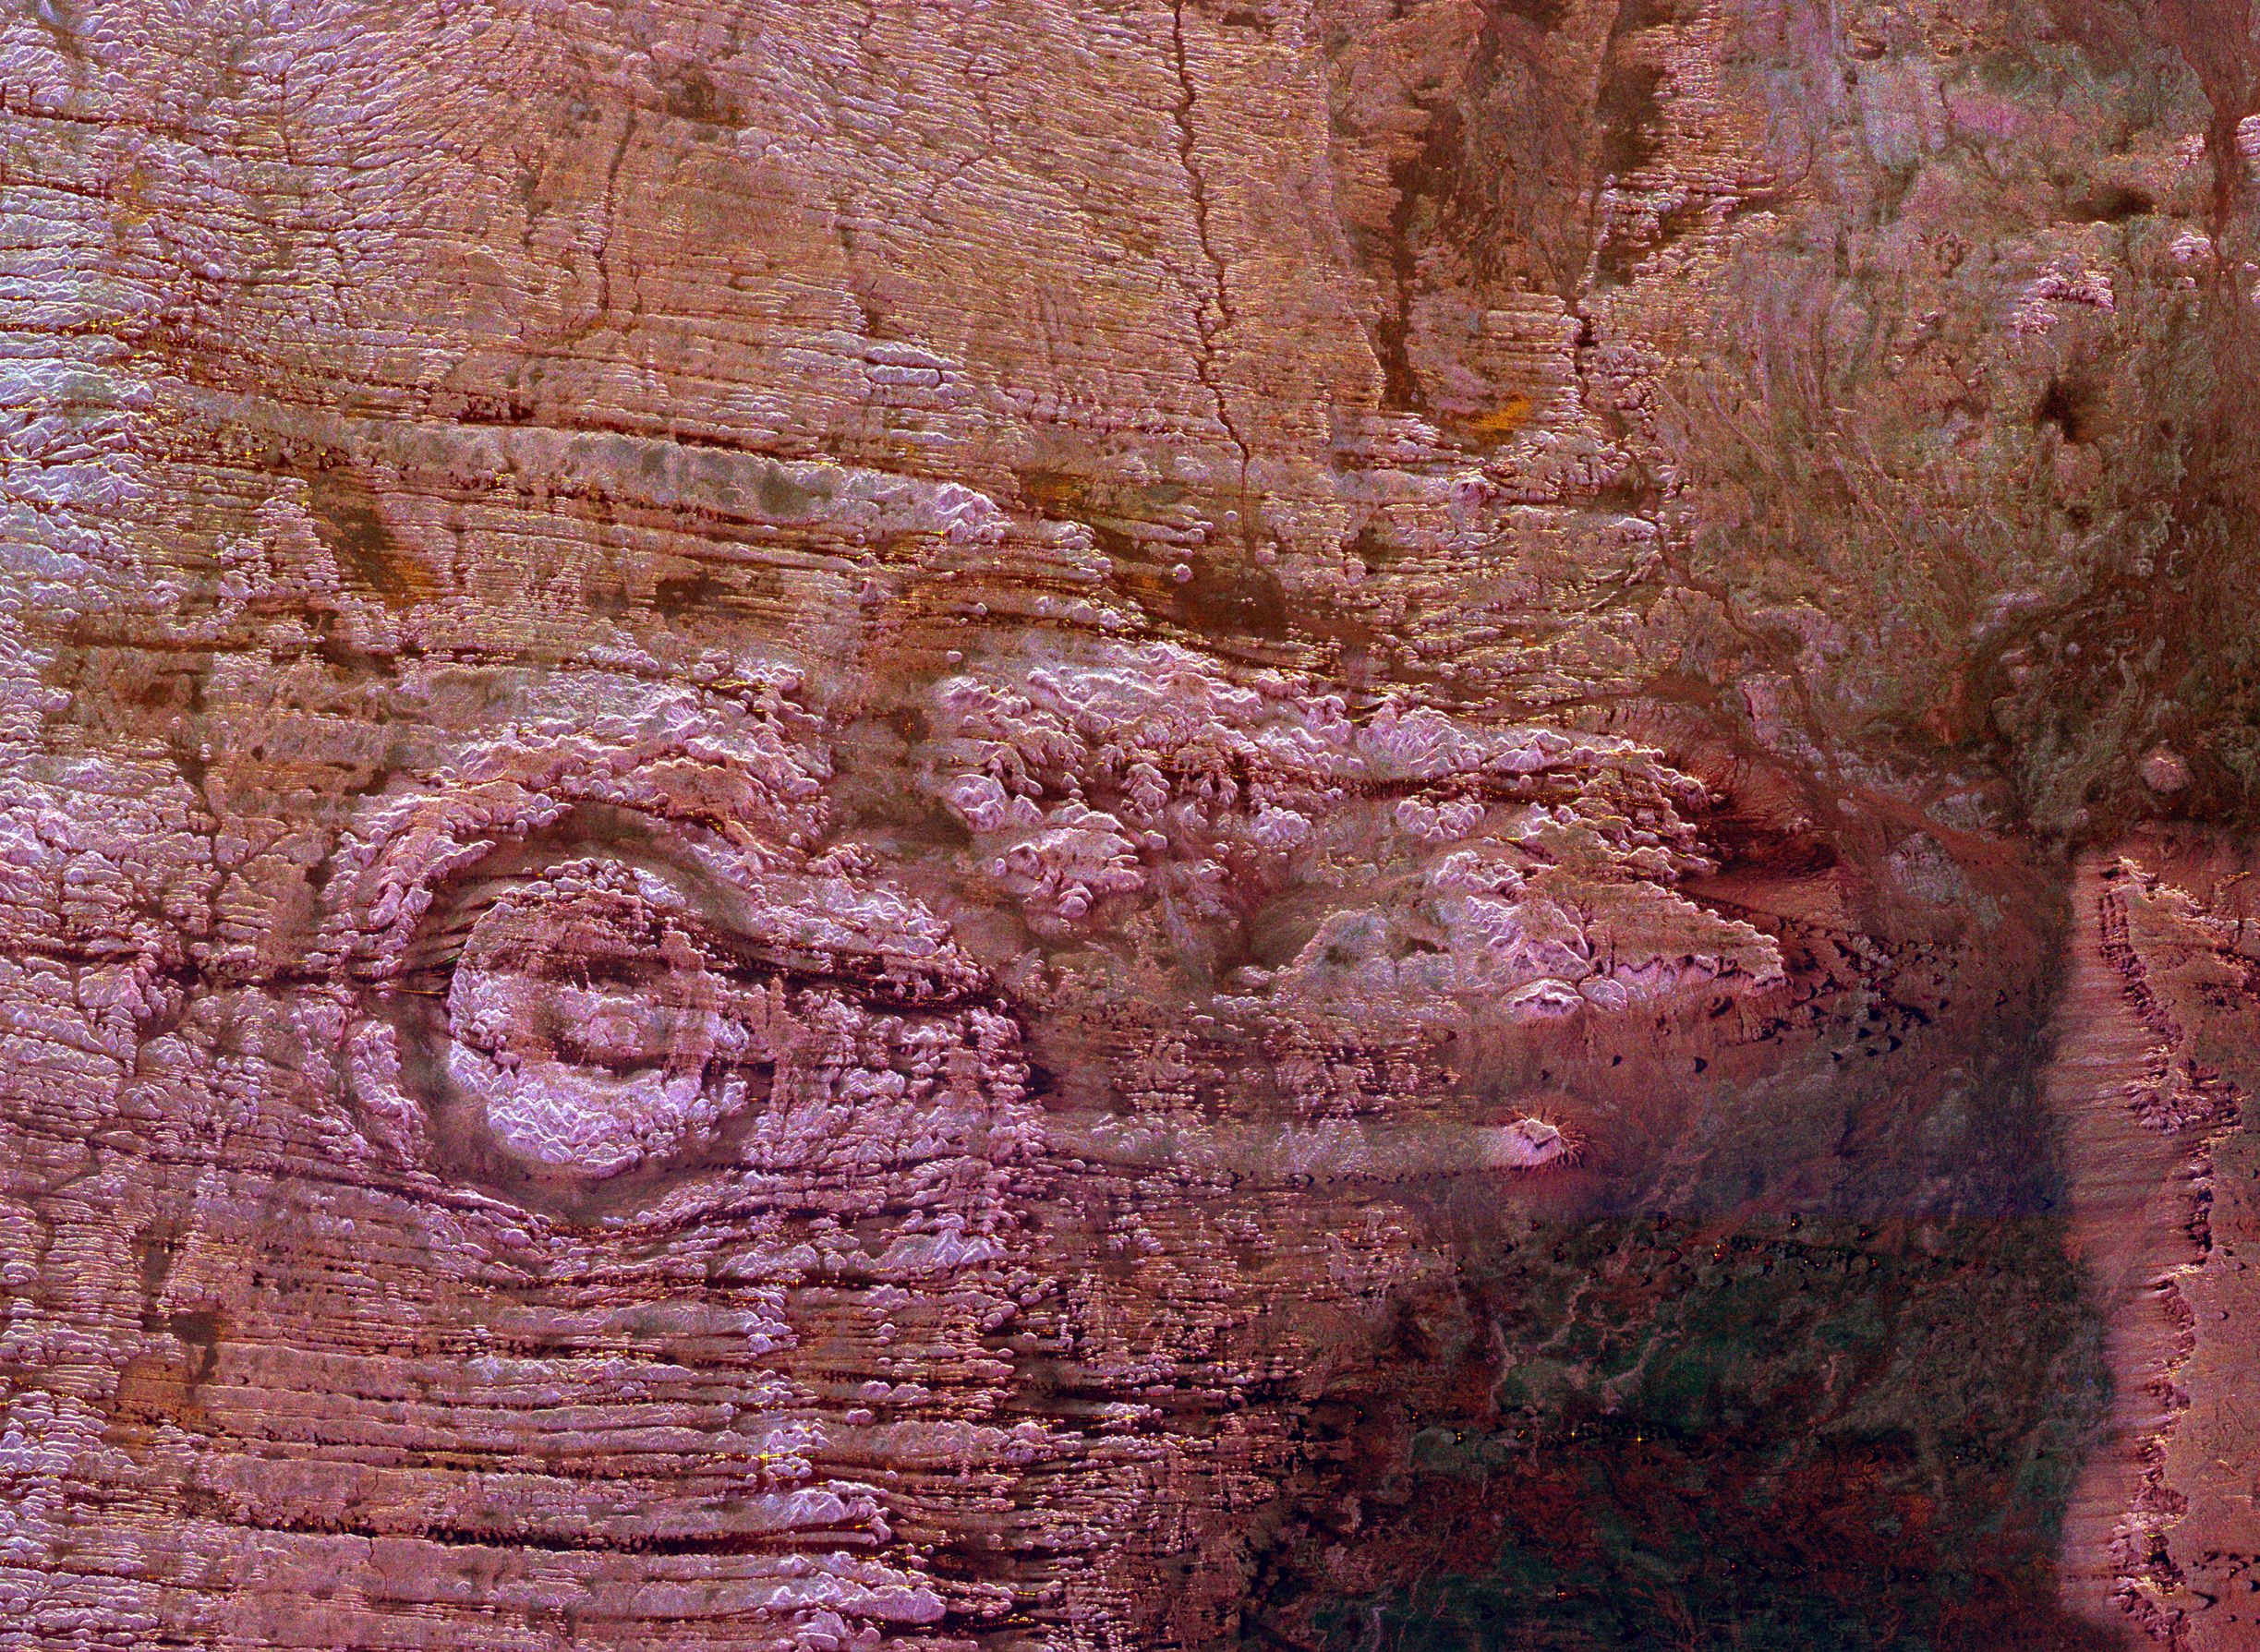

Space Radar Image of Possible String of Impact Creaters

The impact of an asteroid or comet several hundred million years ago left scars in the landscape that are still visible in this spaceborne radar image of an area in the Sahara Desert of northern Chad. The concentric ring structure left of center is the Aorounga impact crater with a diameter of about 17 kilometers (10.5 miles). Scientists are using radar images to investigate the possibility that Aorounga formed as part of a multiple impact event. A proposed second crater, similar in size to the main structure, appears as a circular trough surrounding a central peak in the center of the image. A third structure, also about the same size, is seen as a dark, partial circular trough with a possible central structure in the right center of the image. The proposed crater “chain” could have formed when a 1 km to 2 km (0.5 mile to 1 mile) diameter object broke apart before impact. The dark streaks are deposits of windblown sand that migrate along valleys cut by thousands of years of wind erosion. Radar imaging is a valuable tool for the study of desert regions because the radar waves can penetrate thin layers of dry sand to reveal details of geologic structure that are invisible to other sensors.

The image was acquired by the Spaceborne Imaging Radar-C/X-band Synthetic Aperture Radar (SIR-C/X-SAR) on April 18 and 19, 1994, onboard the space shuttle Endeavour. The area shown is 45 kilometers by 61 kilometers (28 miles by 38 miles) and is centeredat 19.25 degrees north latitude, 19.25 degrees east longitude. North is toward the upper right. The colors are assigned to differentradar frequencies and polarizations as follows: red is L-band, horizontally transmitted and received; green is C-band, horizontallytransmitted and received; and blue is C-band, horizontally transmitted,vertically received. SIR-C/X-SAR, a joint mission of the German, Italian and United States space agencies, is part of NASA’s Mission to Planet Earth program.

Credit: NASA/JPL